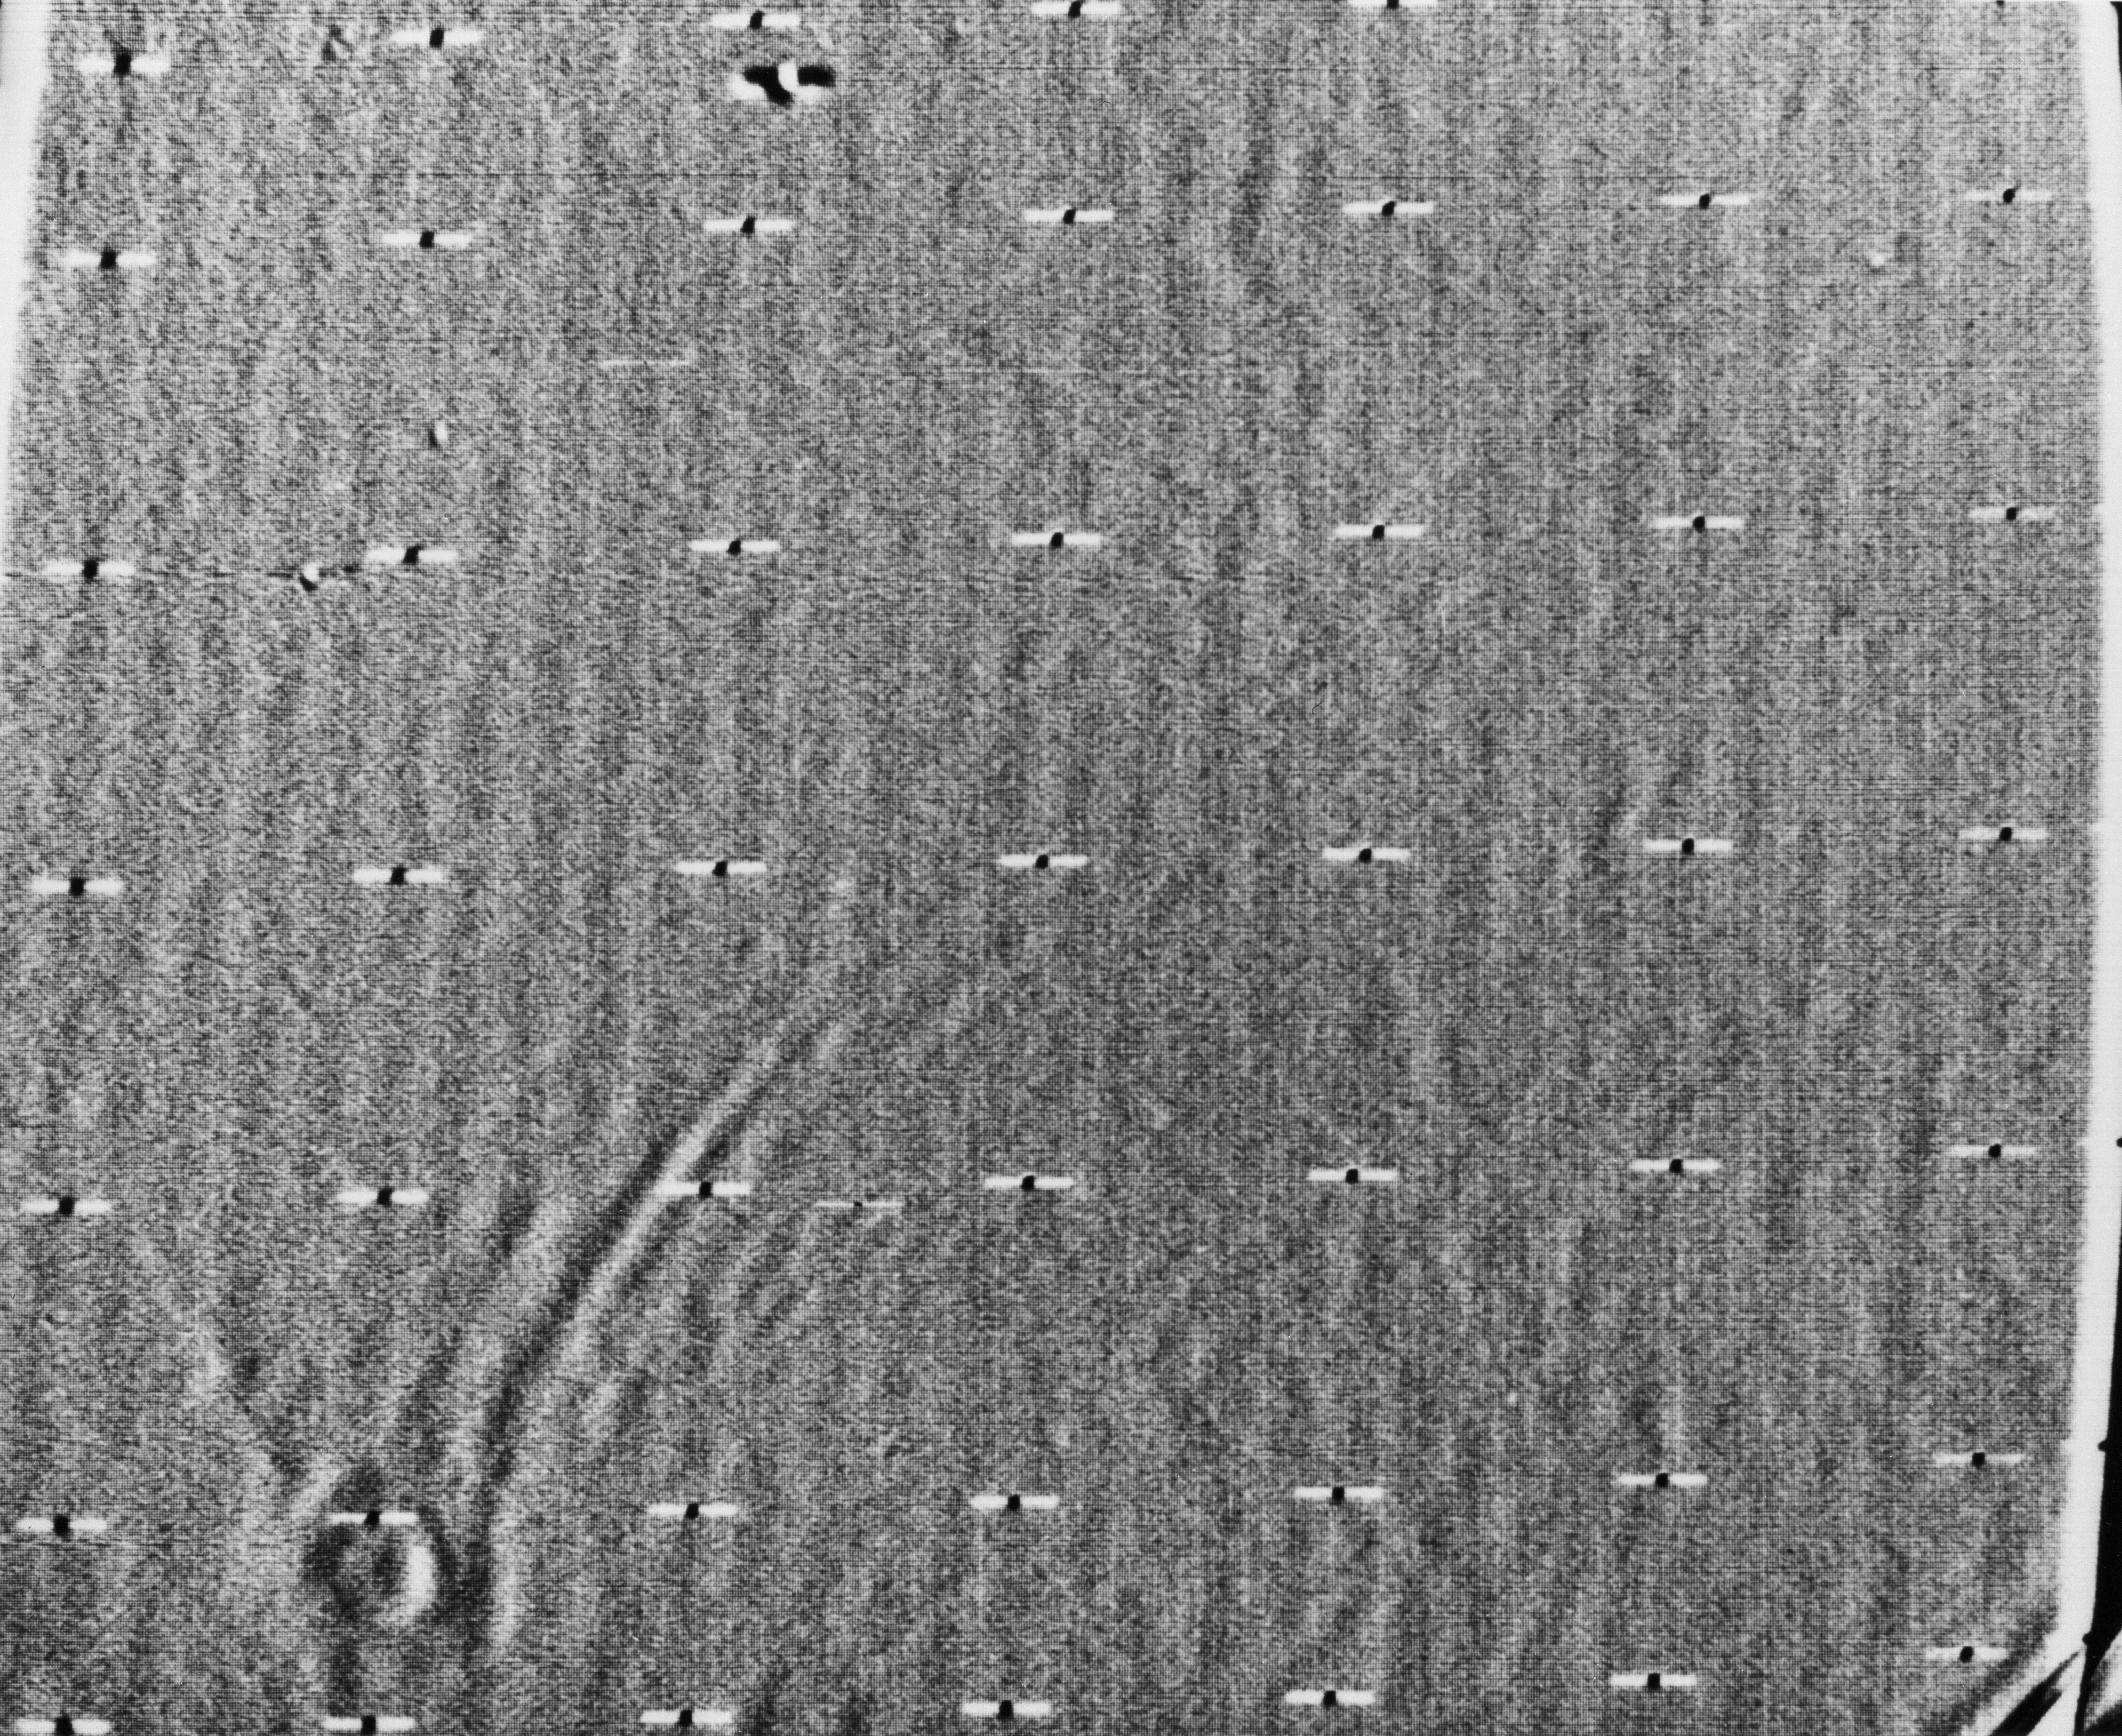

Mariner 9 View of Arsia Silva

Mariner 9 took this picture of Mars during the closing hours of its approach to the planet on November 13, 1971. The picture has been computer-enhanced with electronic high-pass filtering. The crater-like object at the lower left is about 124 miles (200 kilometers) across and is the same dark spot seen earlier in more distant views. It can be identified on a Mars map as Arsia Silva. The streaks pointing north–more than 1000 kilometers long–are either atmospheric turbulence patterns or dunes formed downwind of the crater. If they are dunes, they are as extensive as the largest in the Sahara in North Africa and those in Peru, South America. The picture was taken from a distance of 65,000 miles about eight hours before Mariner 9 went into orbit around Mars. It was transmitted back to Earth at 10:00 p.m. during the first orbit.

Mariner 9 was the first spacecraft to orbit another planet. The spacecraft was designed to continue the atmospheric studies begun by Mariners 6 and 7, and to map over 70% of the Martian surface from the lowest altitude (1500 kilometers [900 miles]) and at the highest resolutions (1 kilometer per pixel to 100 meters per pixel) of any previous Mars mission.

Mariner 9 was launched on May 30, 1971 and arrived on November 14, 1971.

Credit: NASA/JPL